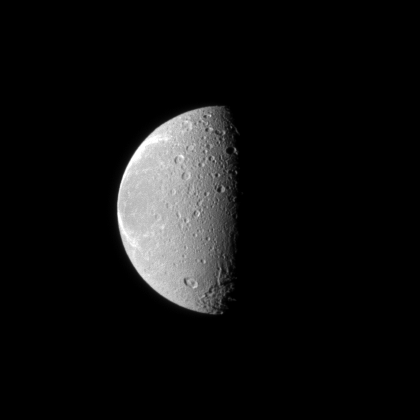

Scarred Dione

The tortured terrain of Saturn’s moon Dione is documented in this Cassini spacecraft image.

The wispy fractures on the moon’s trailing hemisphere can be seen on the left of the image, and cratered terrain on the moon’s anti-Saturn side dominates the center of the image. See PIA08960 to learn more. North on Dione (1,123 kilometers, or 698 miles across) is up.

The image was taken in visible light with the Cassini spacecraft narrow-angle camera on Nov. 23, 2009. The view was acquired at a distance of approximately 896,000 kilometers (557,000 miles) from Dione and at a Sun-Dione-spacecraft, or phase, angle of 81 degrees. Image scale is 5 kilometers (3 miles) per pixel.

The Cassini-Huygens mission is a cooperative project of NASA, the European Space Agency and the Italian Space Agency. The Jet Propulsion Laboratory, a division of the California Institute of Technology in Pasadena, manages the mission for NASA’s Science Mission Directorate, Washington, D.C. The Cassini orbiter and its two onboard cameras were designed, developed and assembled at JPL. The imaging operations center is based at the Space Science Institute in Boulder, Colo.

Credit: NASA/JPL/Space Science Institute